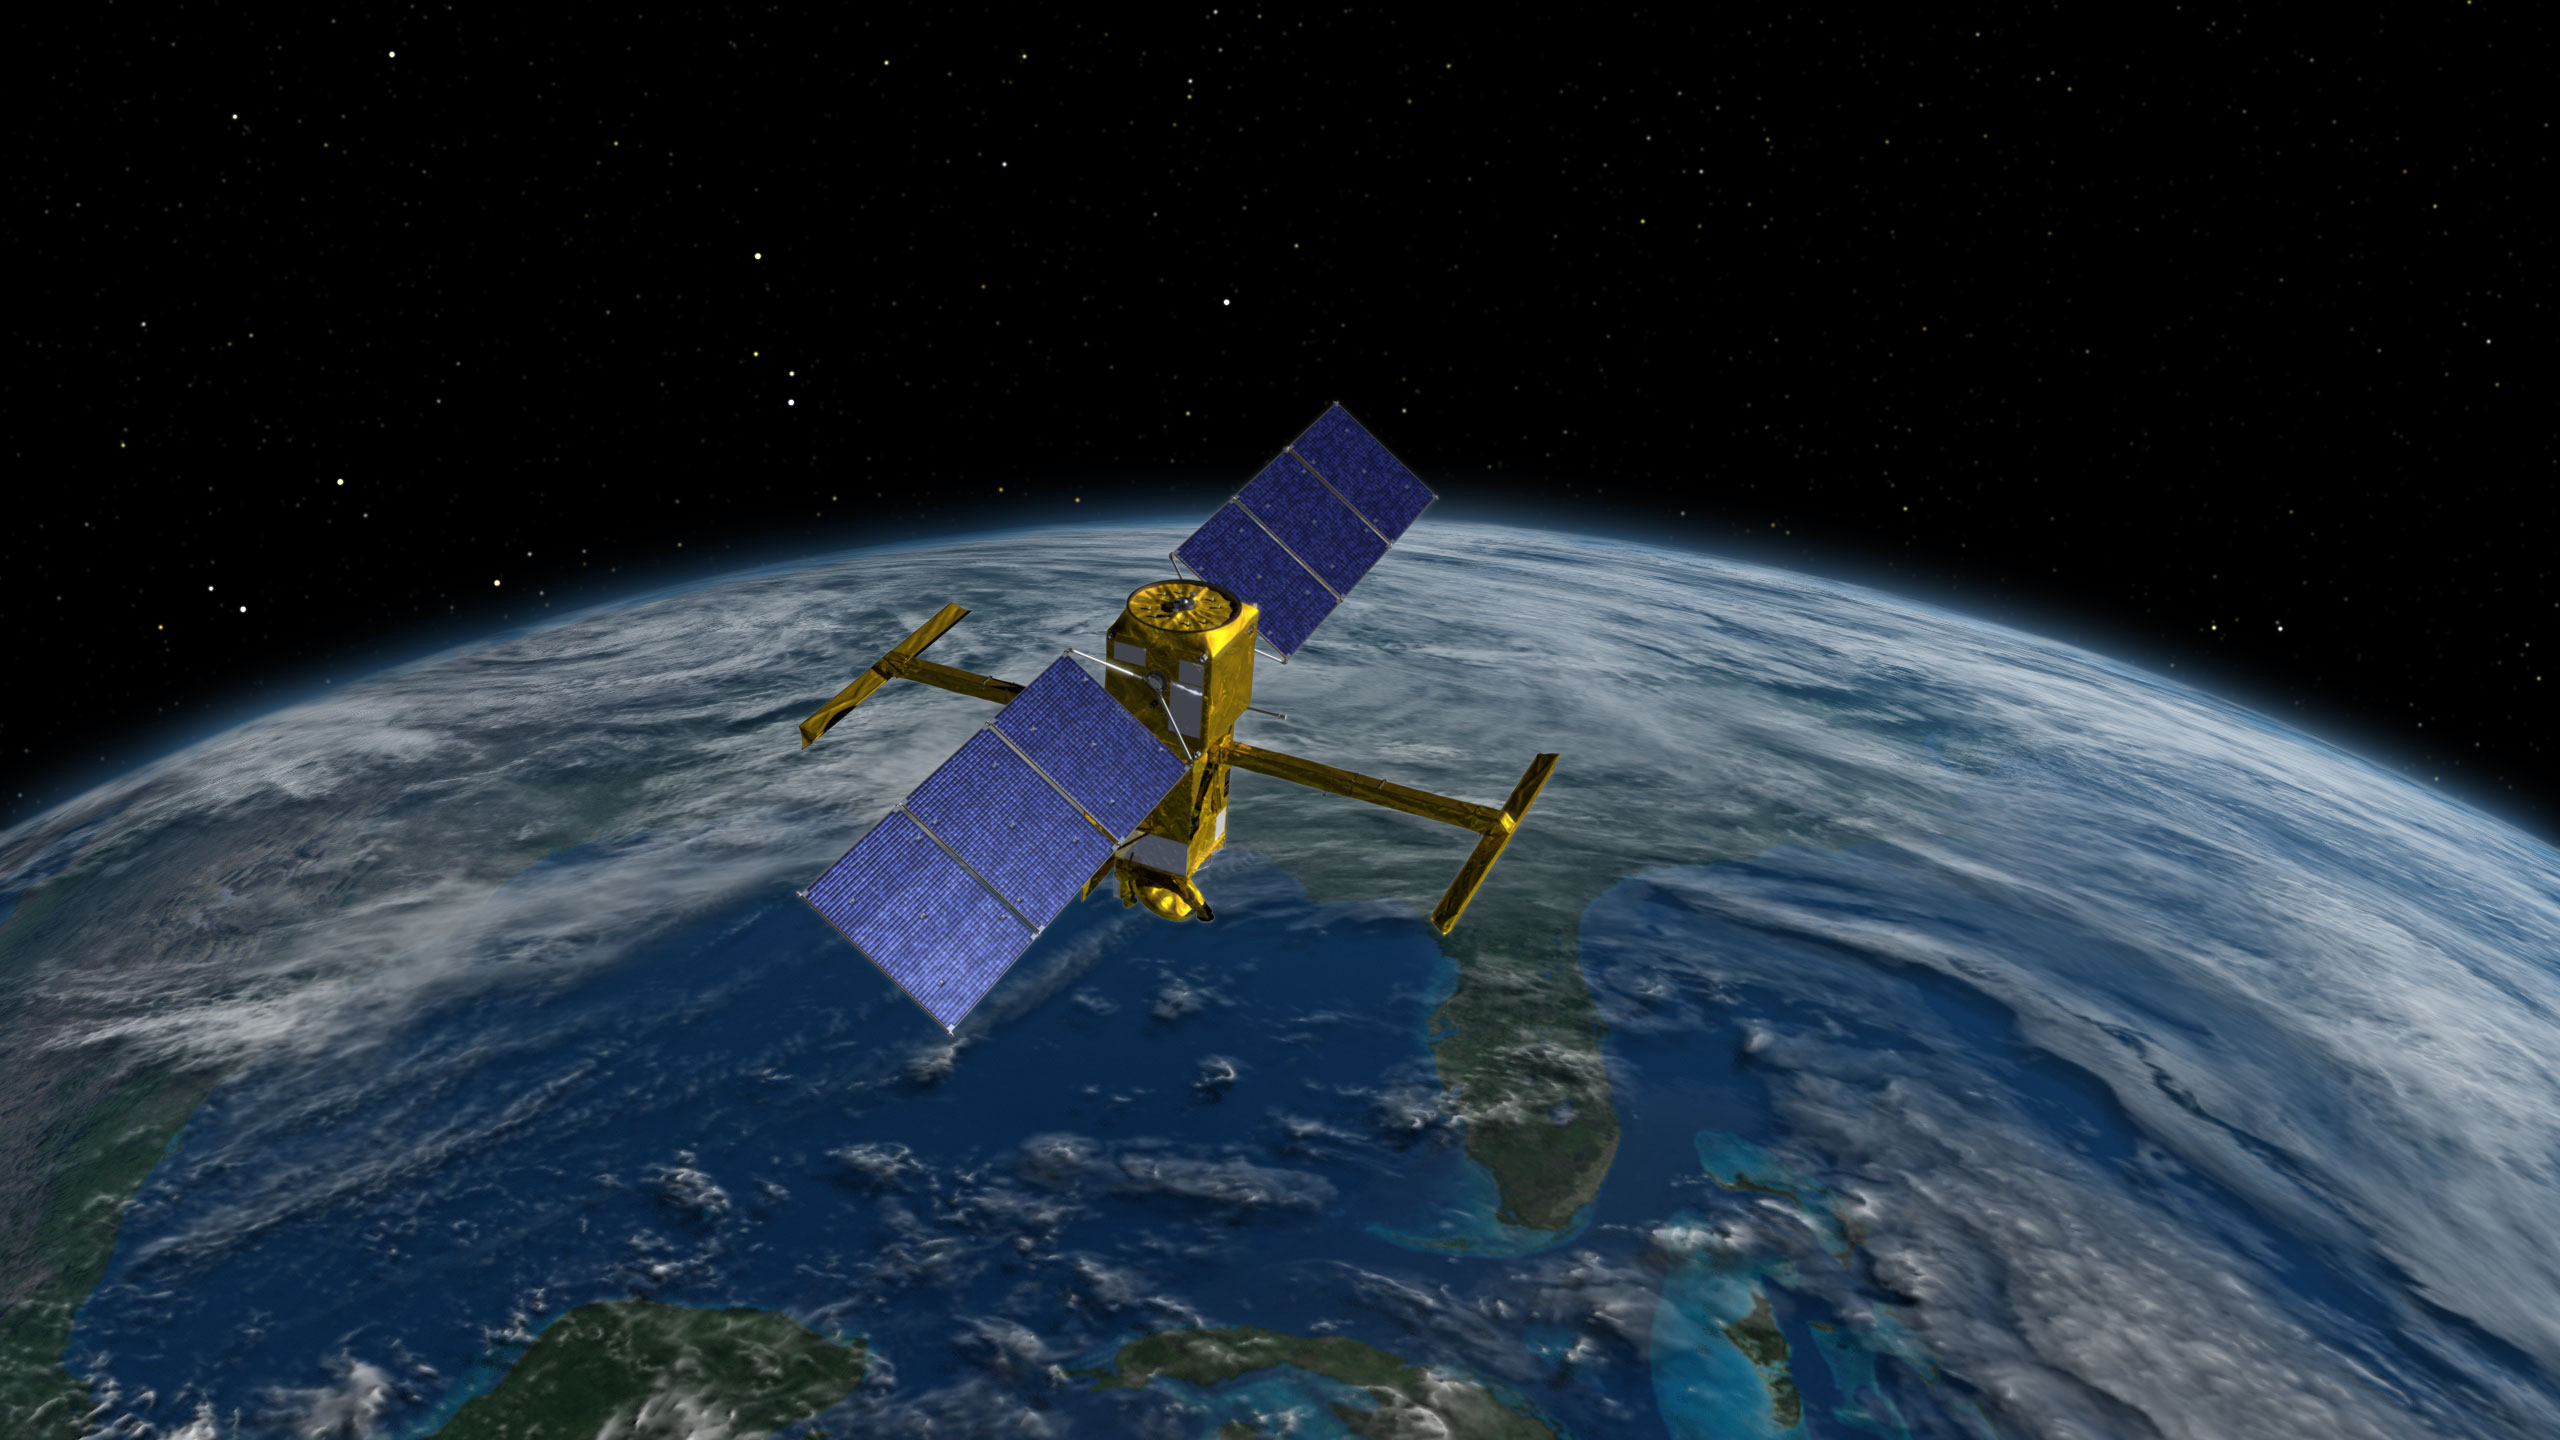

SWOT Above Earth (Illustration)

This illustration depicts the Surface Water and Ocean Topography (SWOT) satellite, a mission led by NASA and the French space agency Centre National d’Études Spatiales (CNES). The scientific heart of the SWOT satellite is the Ka-band Radar Interferometer (KaRIn) instrument, which will measure the height of water in Earth’s lakes, rivers, reservoirs, and ocean. To do that, KaRIn will transmit radar pulses to Earth’s surface and use two antennas – seen to the left and right of the spacecraft bus – to triangulate the return signals that bounce back. Mounted at the ends of a boom 33 feet (10 meters) long, the antennas will collect data over two swaths of Earth’s surface at a time, each of them 30 miles (50 kilometers) wide and located on either side of the satellite.

KaRIn will operate in two modes: A lower-resolution mode over the ocean will involve significant onboard processing of the data to reduce the volume of information sent during downlinks to Earth; a higher-resolution mode will be used mainly over land.

This science instrument was provided by NASA’s Jet Propulsion Laboratory. CNES and Thales Alenia Space built the radio-frequency subsystem, a key part of this instrument. The development of the Duplexer, a high-power switching system that is part of the radio-frequency unit, was funded by the UK Space Agency at Honeywell UK. The Canadian Space Agency contributed the extended interaction klystrons, which are at the heart of the instrument’s high-power transmitter assembly.

Credit: NASA/JPL-Caltech